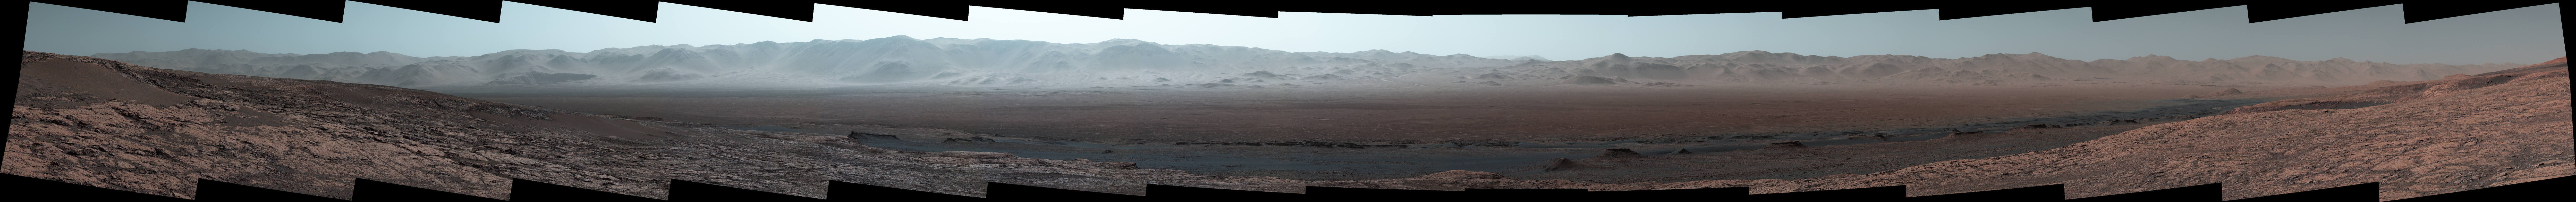

Wide-Angle Panorama from Ridge in Mars’ Gale Crater

Climbing “Vera Rubin Ridge” provided NASA’s Curiosity Mars rover this sweeping vista of the interior and rim of Gale Crater, including much of the rover’s route during its first five-and-a-half years on Mars and features up to about 50 miles (85 kilometers) away.

The scene spans from southwest on the left to northeast on the right, combining 16 side-by-side images taken by the left-eye, wider-angle-lens camera of Curiosity’s Mast Camera (Mastcam). It has been white-balanced so the colors of the rock materials resemble how they would appear under daytime lighting conditions on Earth.

The component images were taken on Oct. 25, 2017, during the 1,856th Martian day, or sol, of the rover’s work on Mars. At that point, Curiosity had gained 1,073 feet (327 meters) in elevation and driven 10.95 miles (17.63 kilometers) from its landing site.

Mount Sharp stands about 3 miles (5 kilometers) high in the middle of Gale Crater, which spans 96 miles (154 kilometers) in diameter. Vera Rubin Ridge is on the northwestern flank of lower Mount Sharp. The foreground of this panorama shows portions of lower Mount Sharp. The middle distance shows the floor of Gale Crater. Most of the horizon is formed by the crater’s rim. The top of the rim is about 1.2 miles (2 kilometers) higher than the rover’s position. On the horizon near the center of the image is a glimpse outside of Gale Crater, to a peak about 50 miles (85 kilometers) from the rover.

An annotated version, Figure 1, indicates the rover’s approximate path since its 2012 landing, identifies some of the sites it has investigated along the way, such as “Yellowknife Bay,” “The Kimberley,” “Namib Dune” and “Murray Buttes”; and points out other geological features visible in the scene, such as the channel of Peace Vallis, an ancient streambed descending from the crater rim. The relative positions of the labeled features are also mapped on an accompanying orbital view in PIA22208, with two areas color-coded for ease of matching them in the annotated panorama and the orbital view.

Figure 2 is a version with a white-line box indicating the smaller area covered in a more-detailed vista (PIA22209) taken from this same rover location by Mastcam’s right-eye, telephoto-lens camera. It also includes three scale bars: of 50 meters (164 feet) at a distance of 1,170 meters (1,280 yards) near the base of Mount Sharp; of 1,000 meters (1,094 yards) at a distance of about 23.4 kilometers (14.5 miles) near the base of the crater wall; and of 2 kilometers (1.2 miles) at a distance of about 31.5 kilometers (19.6 miles) at the crest of the rim.

Malin Space Science Systems, San Diego, built and operates the Mastcam. NASA’s Jet Propulsion Laboratory, a division of the Caltech in Pasadena, California, manages the Mars Science Laboratory Project for NASA’s Science Mission Directorate, Washington. JPL designed and built the project’s Curiosity rover.

Credit: NASA/JPL-Caltech/MSSS